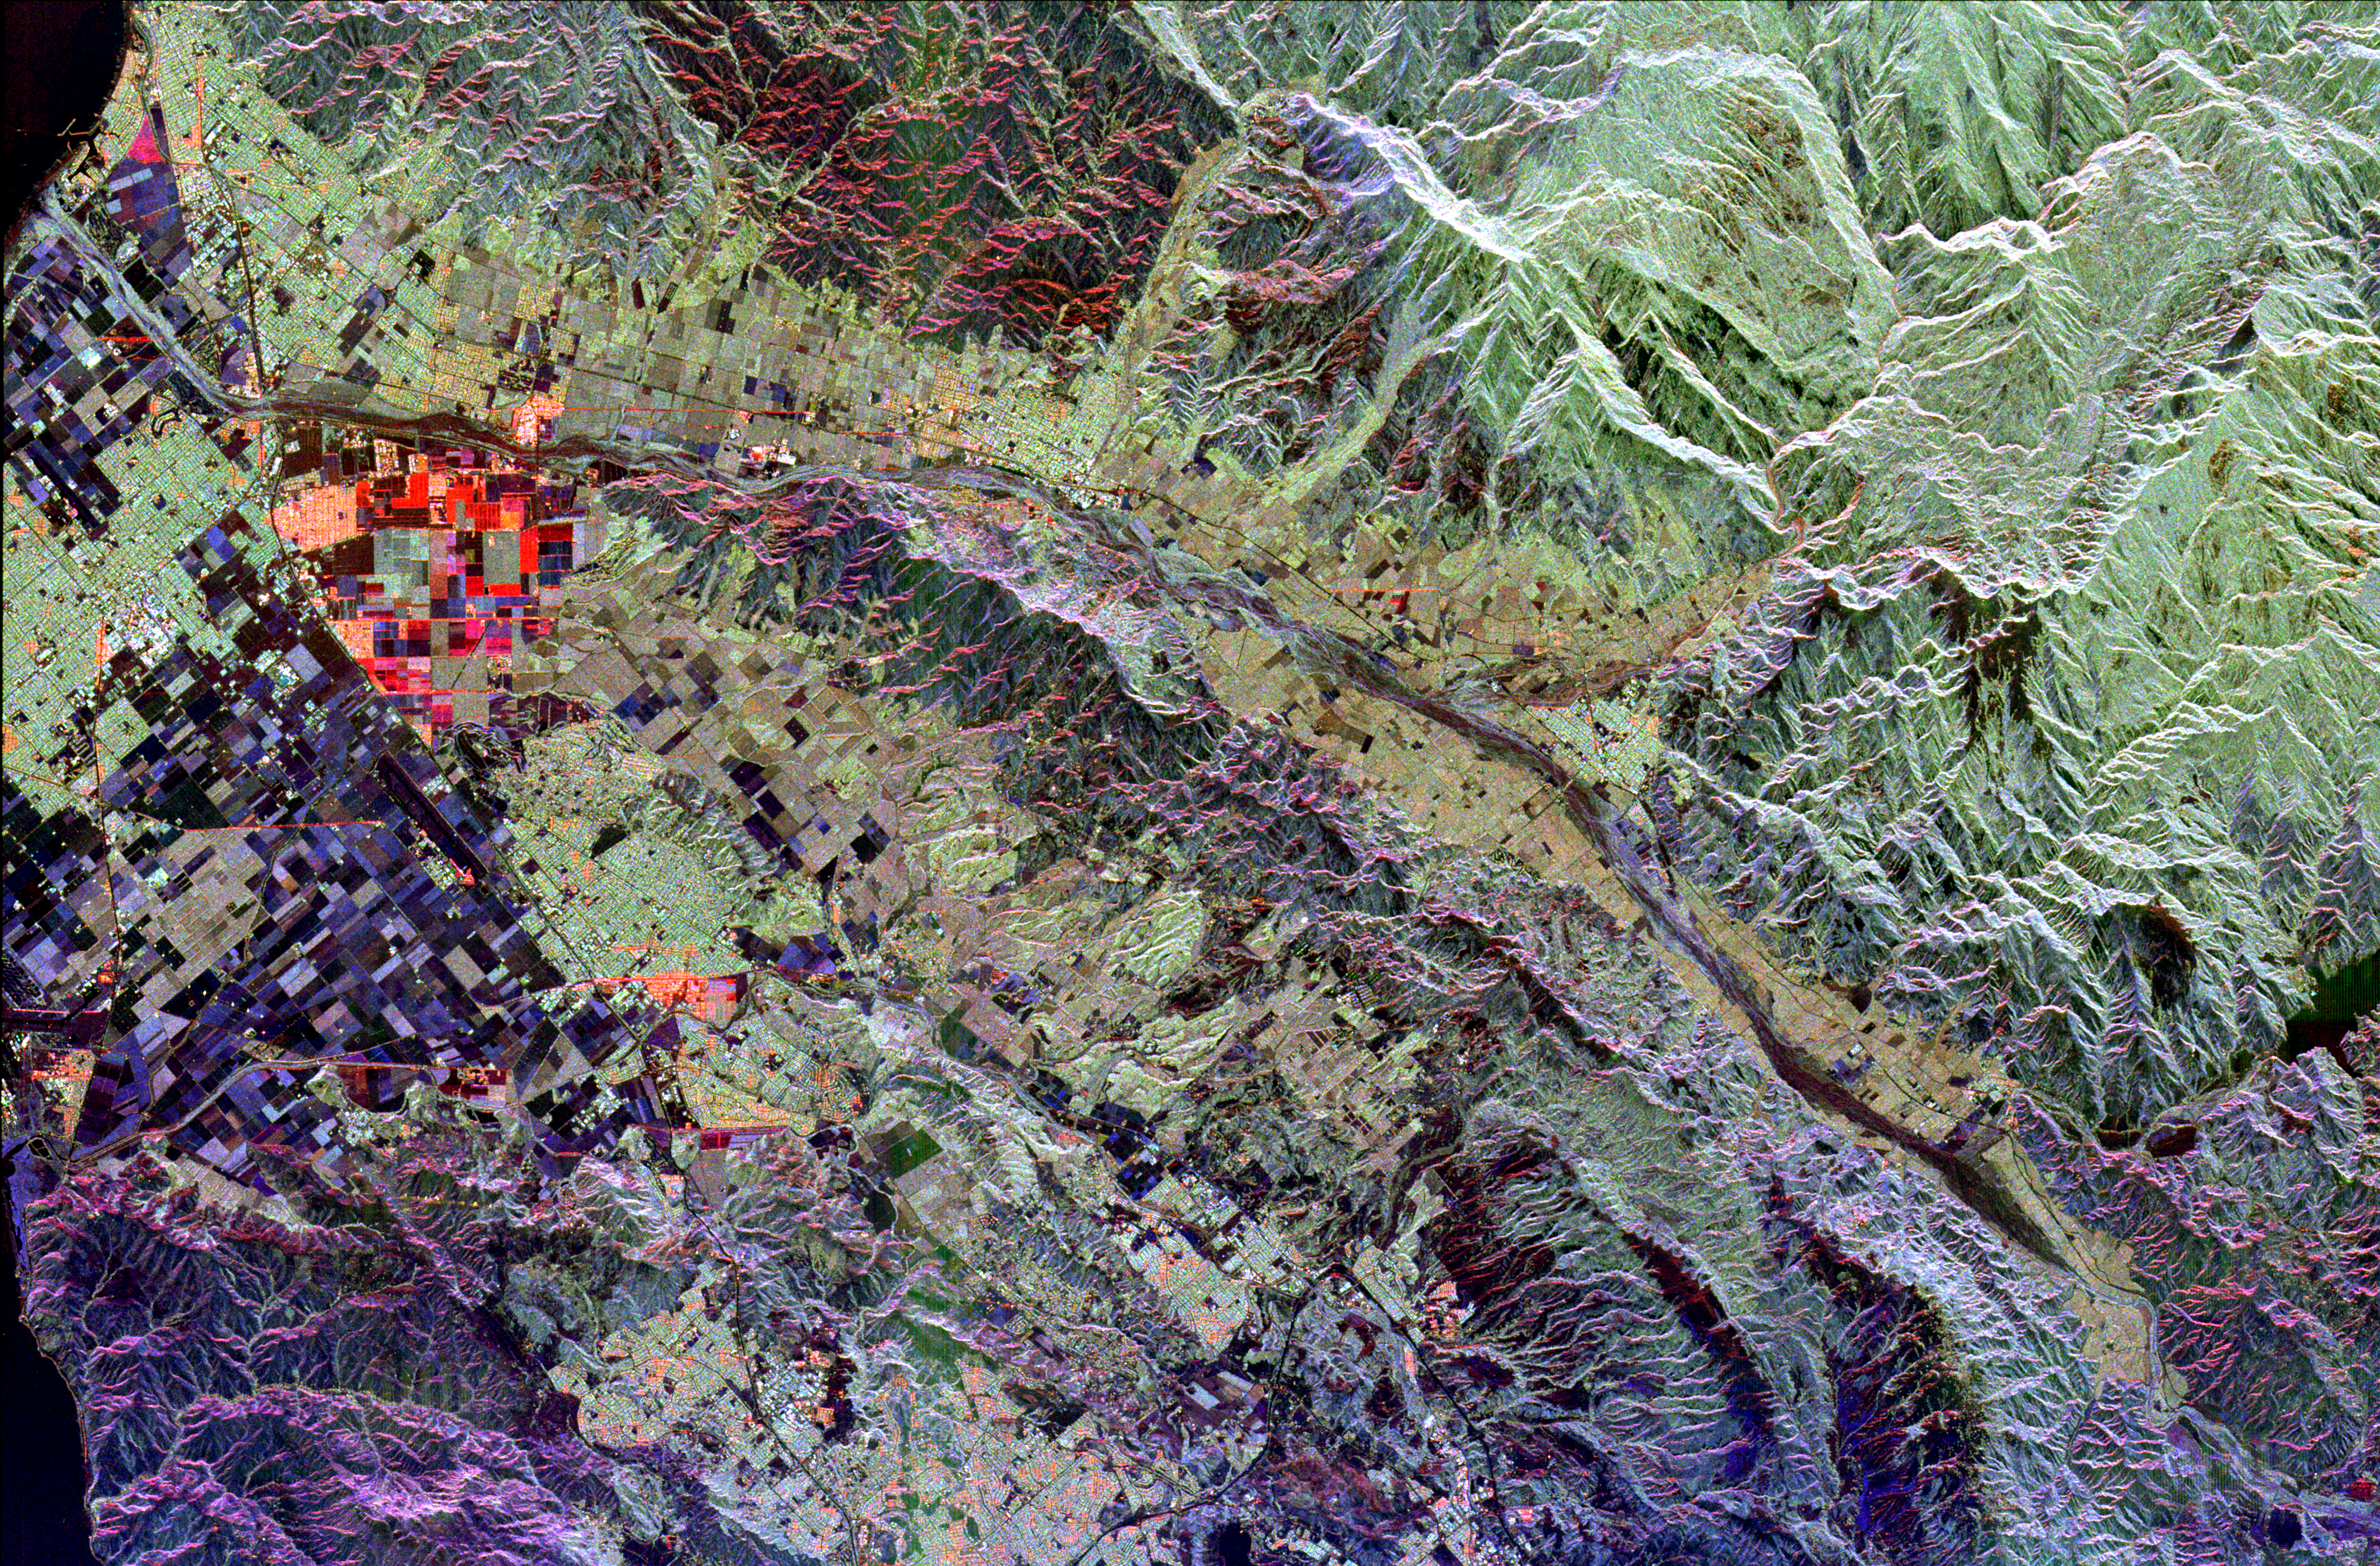

Space Radar Image of Ventura County, California

This radar image of Ventura County, California, shows the Santa Clara River valley and the surrounding mountains. The river valley is the linear feature that extends from the lower right to the upper left (east to west), where it empties into the Pacific Ocean (dark patches in upper and lower left). The cities of Ventura and Oxnard are seen along the left side of the image. Simi Valley is located in the lower center of the image, between the Santa Monica Mountains (purple area in lower left) and the Santa Susanna Mountains to the north. This area of California is known for its fruit; strawberry fields are shown in red and purple rectangular areas on the coastal plain, and citrus groves are the yellow green areas adjacent to the river. This image is centered at 34.33 degrees north latitude, 119 degrees west longitude. The area shown is approximately 53 kilometers by 35 kilometers (33 miles by 22 miles). Colors are assigned to different radar frequencies and polarizations as follows: red is L-band, horizontally transmitted, horizontally received; green is L-band, horizontally transmitted, vertically received; blue is C-band, horizontally transmitted, vertically received.

The image was acquired by the Spaceborne Imaging Radar-C/X-band Synthetic Aperture (SIR-C/X-SAR) imaging radar when it flew aboard the space shuttle Endeavour on October 6, 1994.

Credit: NASA/JPL